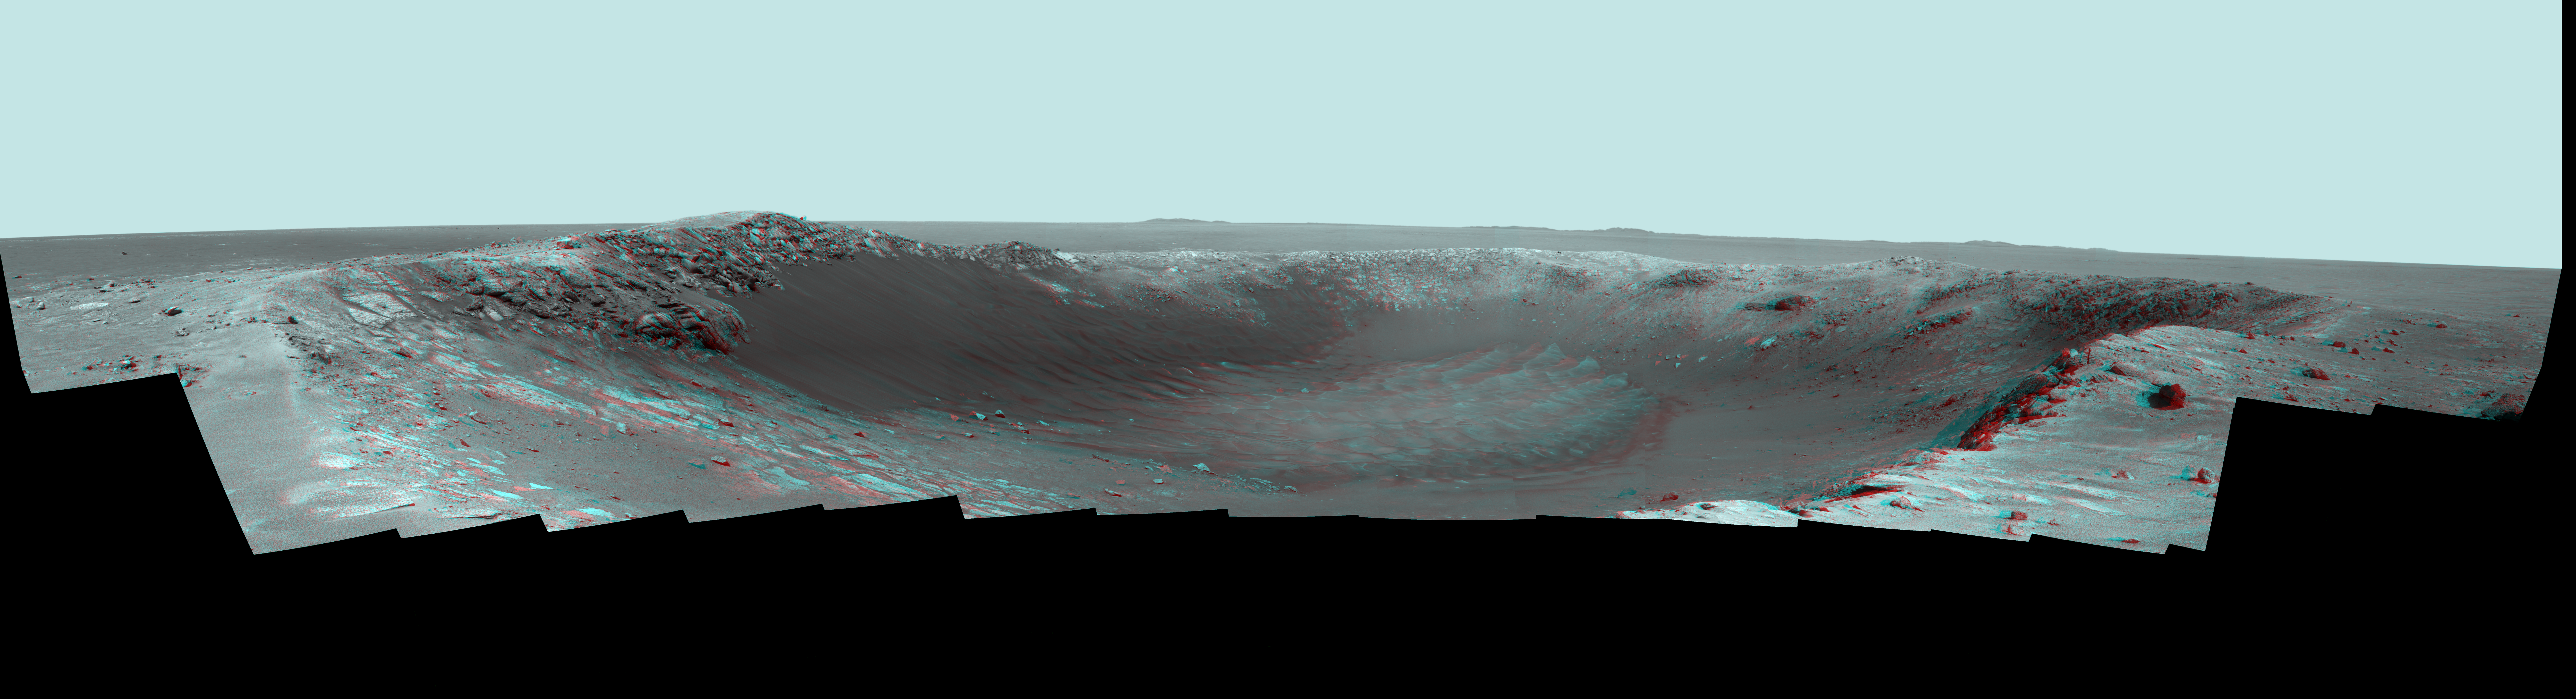

Stereo Panorama of ‘Santa Maria’ Crater for Opportunity’s Anniversary

NASA’s Mars Exploration Rover Opportunity is spending the seventh anniversary of its landing on Mars investigating a crater called “Santa Maria,” which has a diameter about the length of a football field.

This stereo panorama combines views from the left eye and right eye of Opportunity’s panoramic camera, to appear three-dimensional when seen through blue-red glasses. It looks eastward across Santa Maria crater. Portions of the rim of a much larger crater, Endurance, appear on the horizon.

The panorama spans 225 compass degrees, from north-northwest on the left to south-southwest on the right. It has been assembled from multiple frames taken by the panoramic camera (Pancam) on Opportunity during the 2,453rd and 2,454th Martian days, or sols, of the rover’s work on Mars (Dec. 18 and 19, 2010).

Opportunity landed in the Meridiani Planum region of Mars on Jan. 24, 2004, Universal Time (Jan. 25, Pacific Time) for a mission originally planned to last for three months. Since that prime mission, the rover has continued to work in bonus-time extended missions. Both Opportunity and its twin, Spirit, have made important discoveries about wet environments on ancient Mars that may have been favorable for supporting microbial life.

By mid-January 2011, Opportunity reached a location at the southeastern edge of Santa Maria crater. The rover team developed plans for Opportunity to spend a few weeks investigating rocks at that site during solar conjunction, a period when communications between Earth and Mars are curtailed because the sun is almost directly between the two planets.

After completion of its work at Santa Maria, the rover will resume a long-term trek toward Endeavour.

Credit: NASA/JPL-Caltech/Cornell/ASU